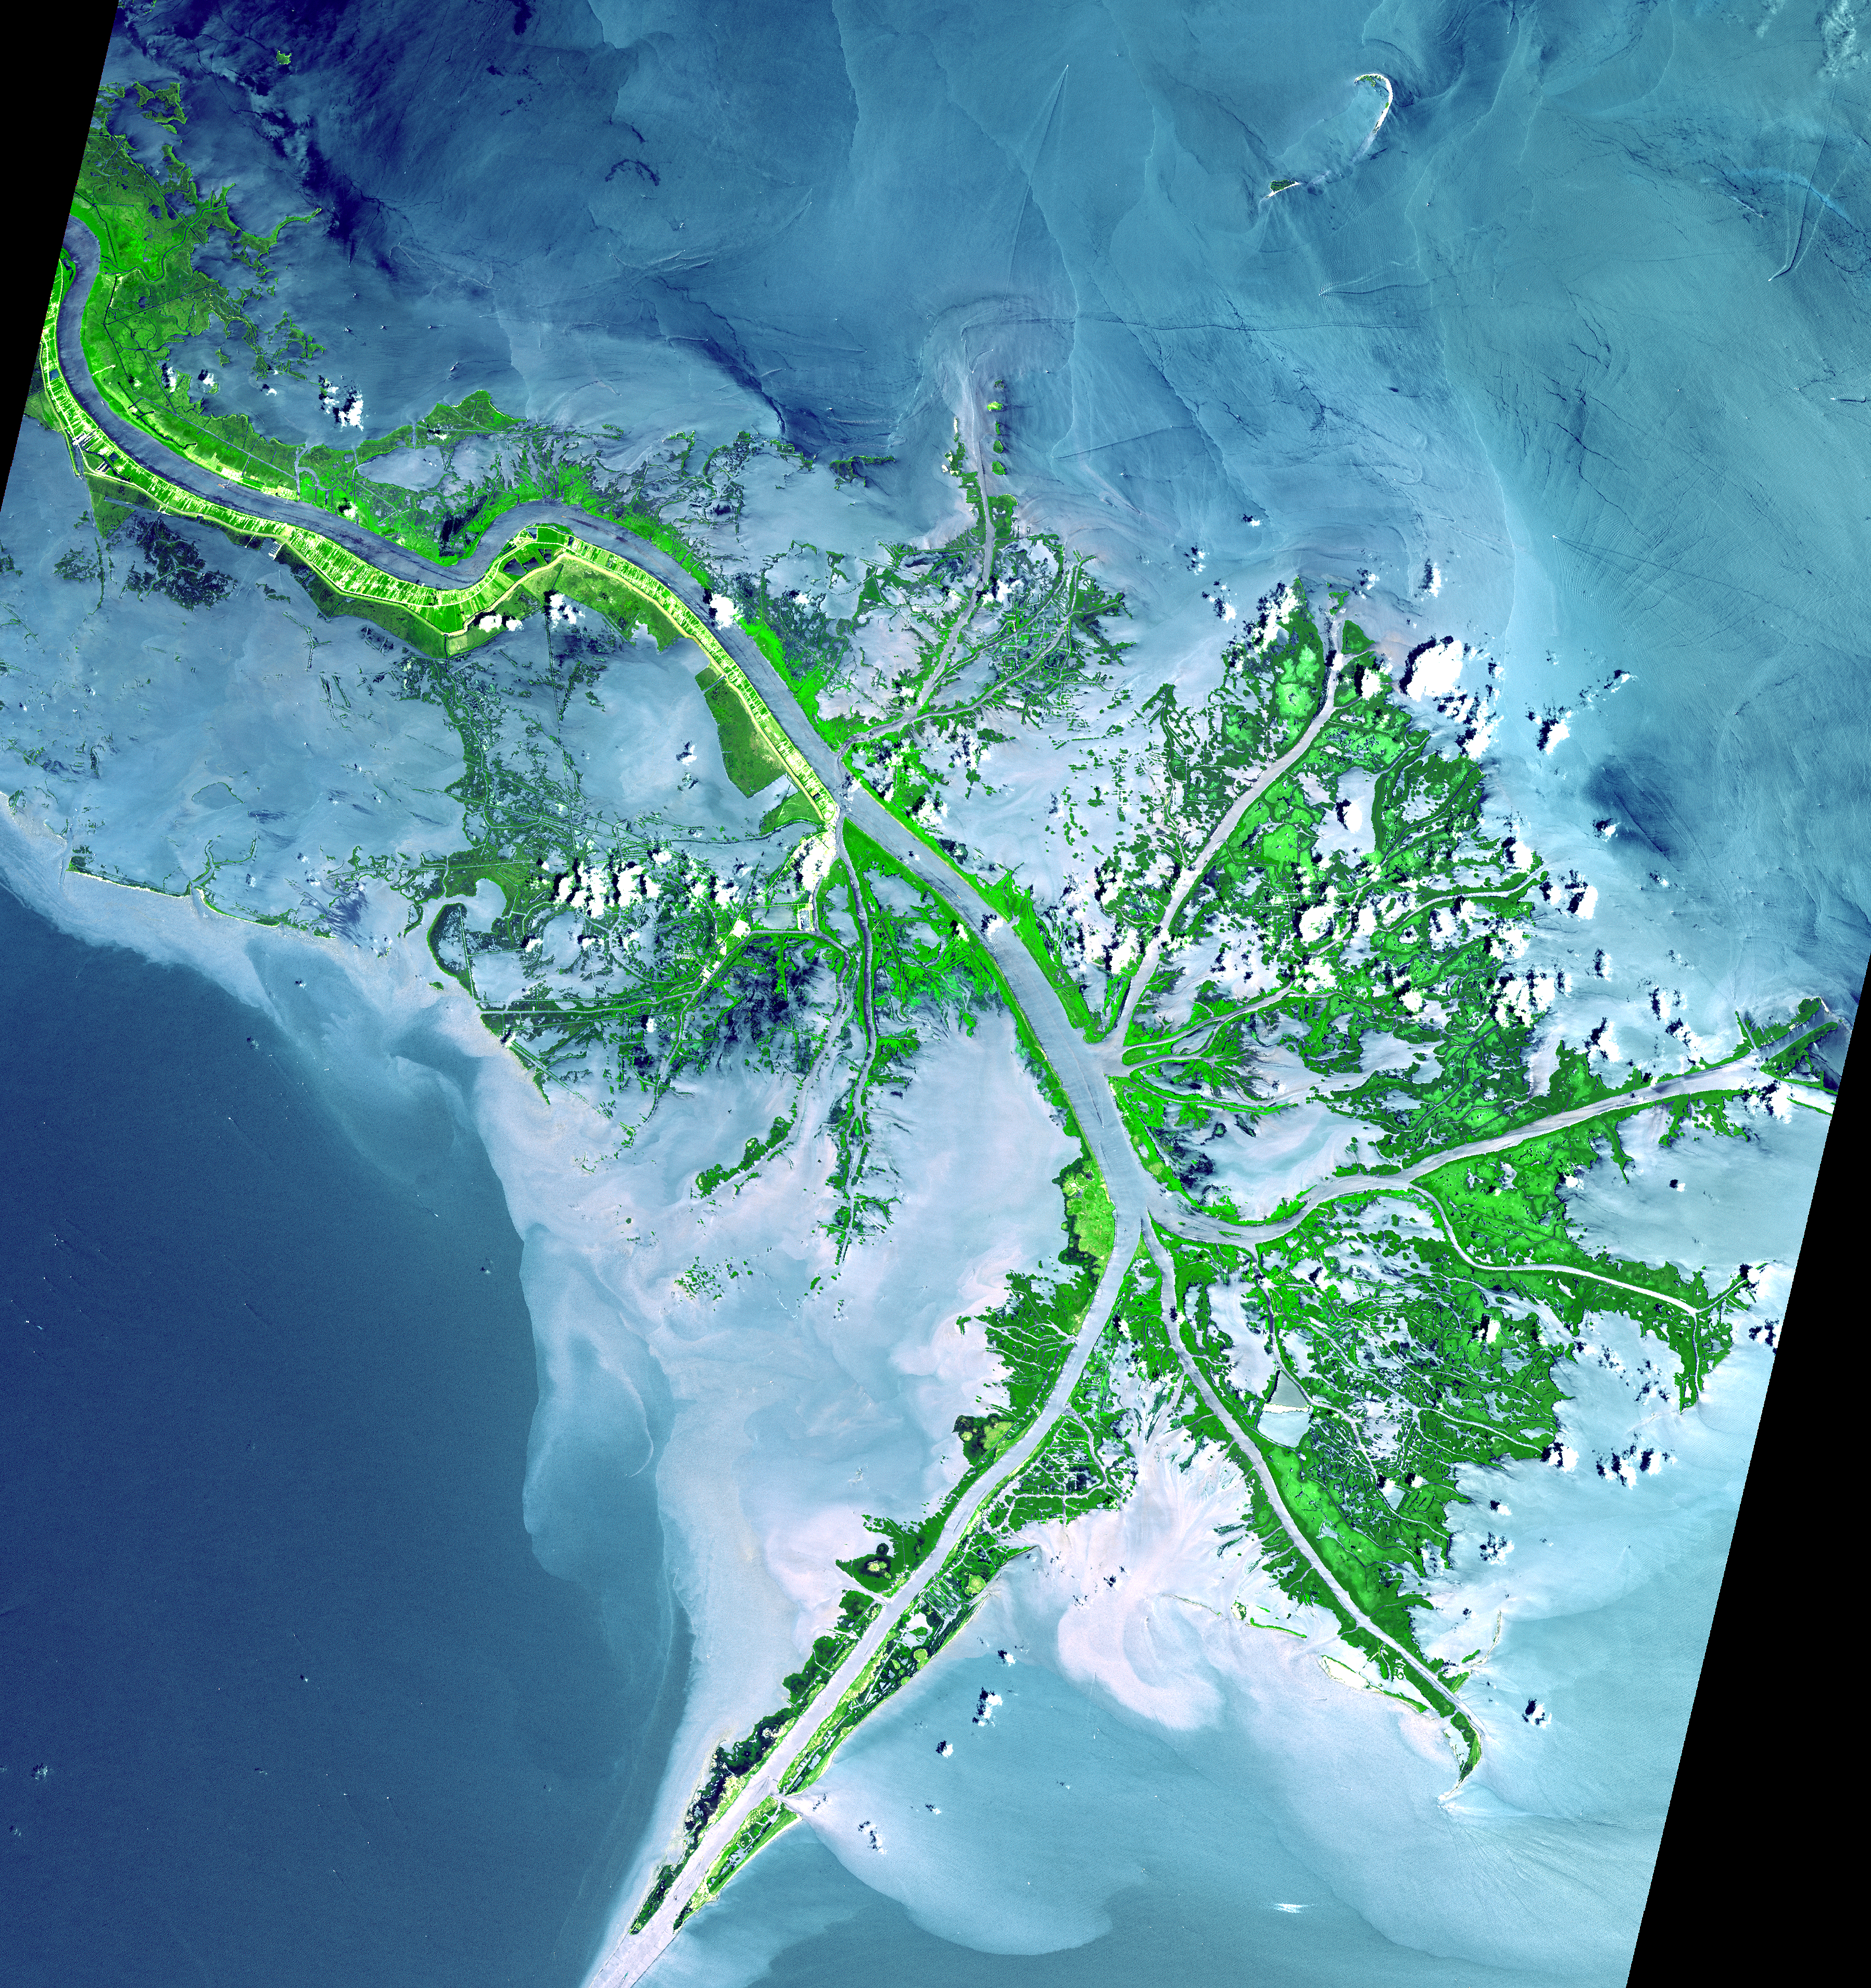

Mississippi River Delta

As the Mississippi River enters the Gulf of Mexico, it loses energy and dumps its load of sediment that it has carried on its journey through the mid continent. This pile of sediment, or mud, accumulates over the years building up the delta front. As one part of the delta becomes clogged with sediment, the delta front will migrate in search of new areas to grow. The area shown on this image is the currently active delta front of the Mississippi. The migratory nature of the delta forms natural traps for oil. Most of the land in the image consists of mud flats and marsh lands. There is little human settlement in this area due to the instability of the sediments. The main shipping channel of the Mississippi River is the broad stripe running northwest to southeast.

This image was acquired on May 24, 2001 by the Advanced Spaceborne Thermal Emission and Reflection Radiometer (ASTER) on NASA’s Terra satellite. With its 14 spectral bands from the visible to the thermal infrared wavelength region, and its high spatial resolution of 15 to 90 meters (about 50 to 300 feet), ASTER will image Earth for the next 6 years to map and monitor the changing surface of our planet.

ASTER is one of five Earth-observing instruments launched December 18, 1999, on NASA’s Terra satellite. The instrument was built by Japan’s Ministry of Economy, Trade and Industry. A joint U.S./Japan science team is responsible for validation and calibration of the instrument and the data products. Dr. Anne Kahle at NASA’s Jet Propulsion Laboratory, Pasadena, California, is the U.S. Science team leader; Bjorn Eng of JPL is the project manager. The Terra mission is part of NASA’s Earth Science Enterprise, a long-term research and technology program designed to examine Earth’s land, oceans, atmosphere, ice and life as a total integrated system.

The broad spectral coverage and high spectral resolution of ASTER will provide scientists in numerous disciplines with critical information for surface mapping, and monitoring dynamic conditions and temporal change. Example applications are: monitoring glacial advances and retreats; monitoring potentially active volcanoes; identifying crop stress; determining cloud morphology and physical properties; wetlands evaluation; thermal pollution monitoring; coral reef degradation; surface temperature mapping of soils and geology; and measuring surface heat balance.

Size: 54 x 57 km (33 x 39 miles)
Location: 40.7 deg. North lat., 29.2 deg. West long. 89.4
Orientation: North at top
Image Data: ASTER bands 1,2, and 3.
Original Data Resolution: 15 m
Date Acquired: May 24, 2001

Credit: NASA/GSFC/METI/ERSDAC/JAROS, and U.S./Japan ASTER Science Team